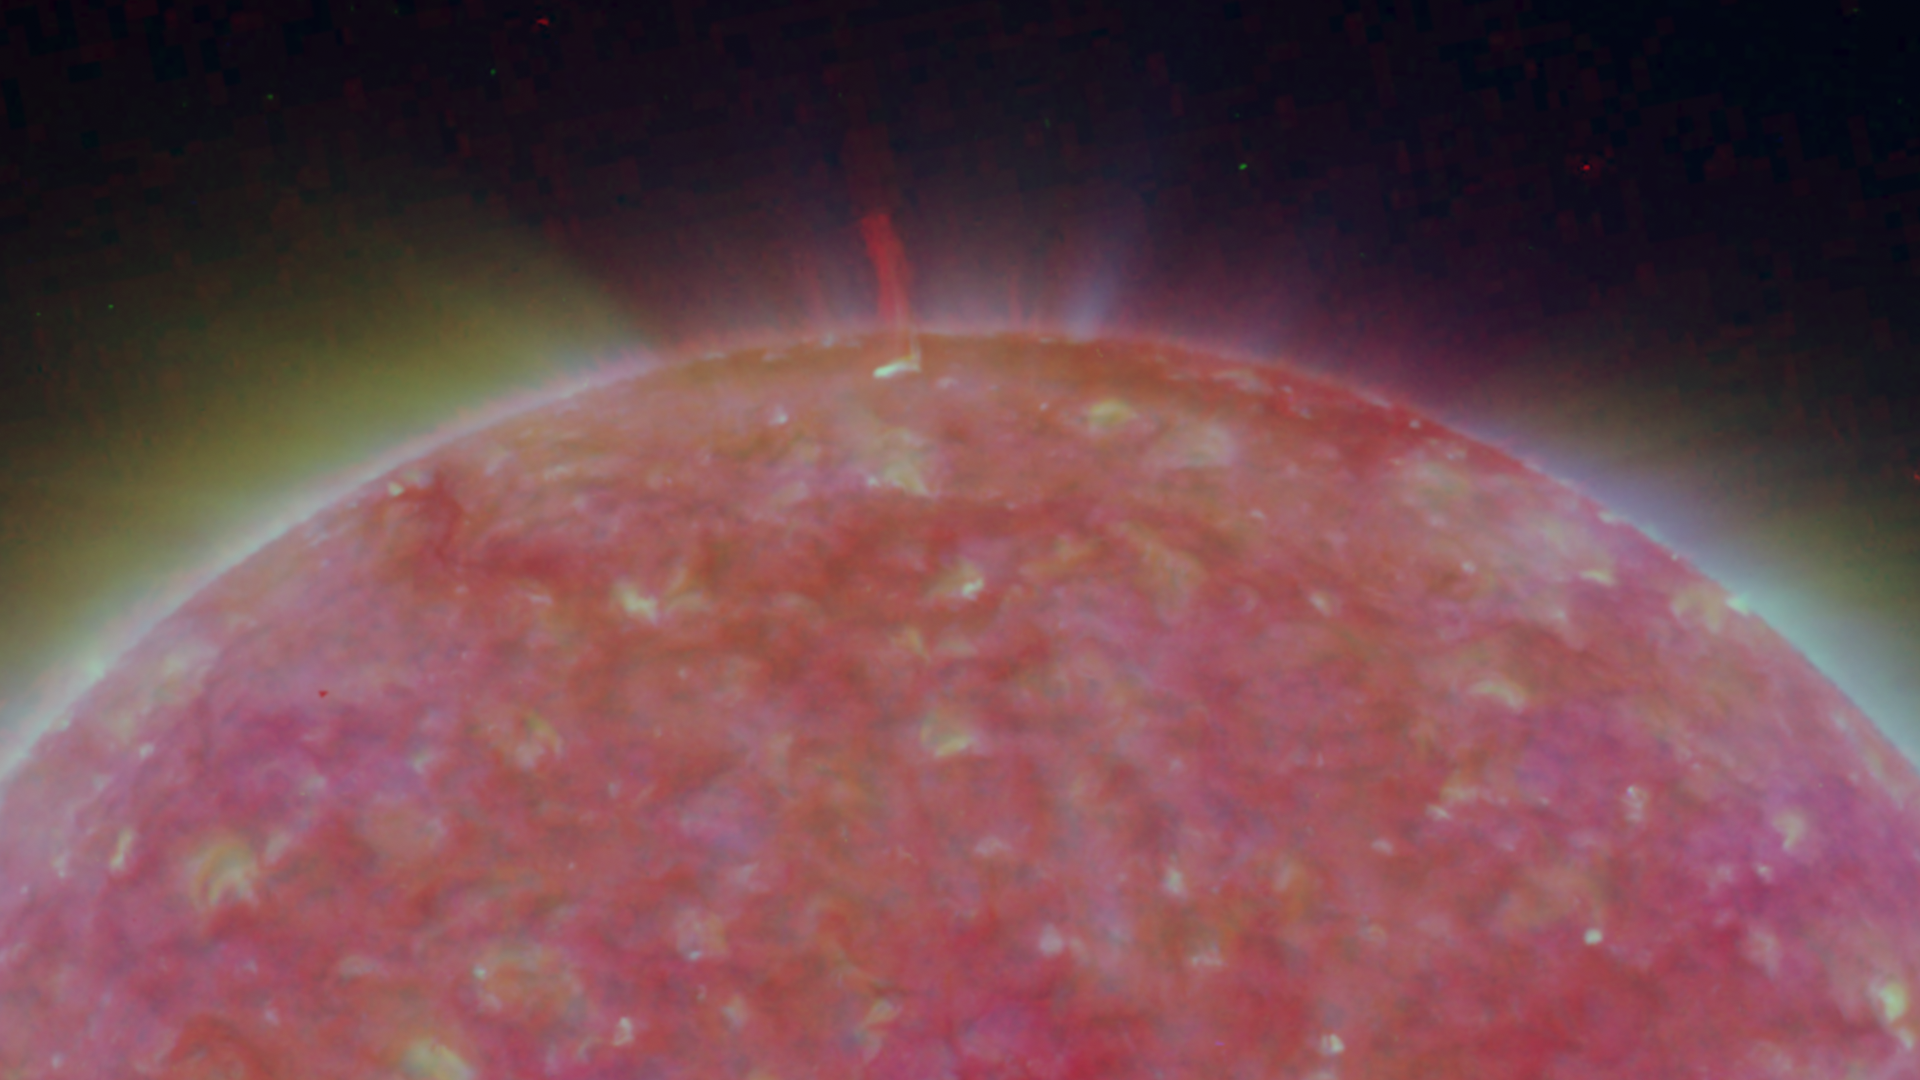

North Pole of the Sun, March 20, 2007

Figure 1: This image was taken by the SECCHI Extreme UltraViolet Imager (EUVI) mounted on the STEREO-B spacecraft. STEREO-B is located behind the Earth, and follows the Earth in orbit around the Sun. This location enables us to view the Sun from the position of a virtual left eye in space.Figure 2: This image was taken by the SECCHI Extreme UltraViolet Imager (EUVI) mounted on the STEREO-A spacecraft. STEREO-A is located ahead of the Earth, and leads the Earth in orbit around the Sun, This location enables us to view the Sun from the position of a virtual right eye in space.
NASA’s Solar TErrestrial RElations Observatory (STEREO) satellites have provided the first three-dimensional images of the Sun. For the first time, scientists will be able to see structures in the Sun’s atmosphere in three dimensions. The new view will greatly aid scientists’ ability to understand solar physics and thereby improve space weather forecasting.

The EUVI imager is sensitive to wavelengths of light in the extreme ultraviolet portion of the spectrum. EUVI bands at wavelengths of 304, 171 and 195 Angstroms have been mapped to the red blue and green visible portion of the spectrum; and processed to emphasize the temperature difference of the solar material. A large spicule can be seen.

STEREO, a two-year mission, launched October 2006, will provide a unique and revolutionary view of the Sun-Earth System. The two nearly identical observatories — one ahead of Earth in its orbit, the other trailing behind — will trace the flow of energy and matter from the Sun to Earth. They will reveal the 3D structure of coronal mass ejections; violent eruptions of matter from the sun that can disrupt satellites and power grids, and help us understand why they happen. STEREO will become a key addition to the fleet of space weather detection satellites by providing more accurate alerts for the arrival time of Earth-directed solar ejections with its unique side-viewing perspective.

STEREO is the third mission in NASA’s Solar Terrestrial Probes program within NASA’s Science Mission Directorate, Washington. The Goddard Science and Exploration Directorate manages the mission, instruments, and science center. The Johns Hopkins University Applied Physics Laboratory, Laurel, Md., designed and built the spacecraft and is responsible for mission operations. The imaging and particle detecting instruments were designed and built by scientific institutions in the U.S., UK, France, Germany, Belgium, Netherlands, and Switzerland. JPL is a division of the California Institute of Technology in Pasadena.

Credit: NASA/JPL-Caltech/NRL/GSFC